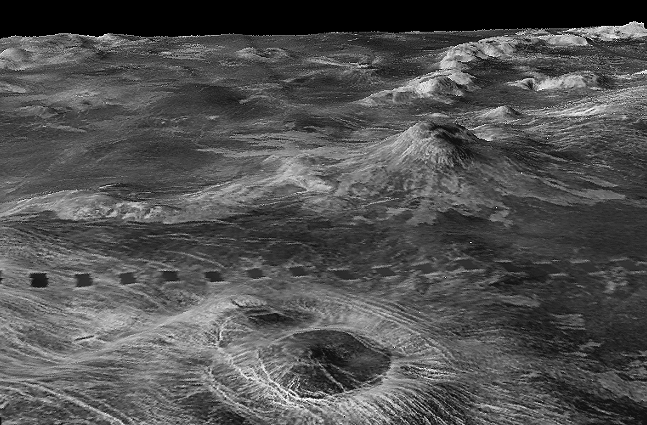

Three-dimensional perspective views of Venusian Terrains composed of reduced resolution left-looking synthetic-aperture radar images merged with altimetry data from the Magellan spacecraft.

The view shows part of Galindo (V40) quadrangle looking north; 200 km wide Nagavonyi Corona is in the foreground. Coronae are roughly circular, volcanic features believed to form over hot upwellings of magma within the Venusian mantle. A 2-km shield volcano behind the corona partly buries the Phoebo Regio highlands (shown as radar-bright mounds).

Credit: NASA/JPL/USGS